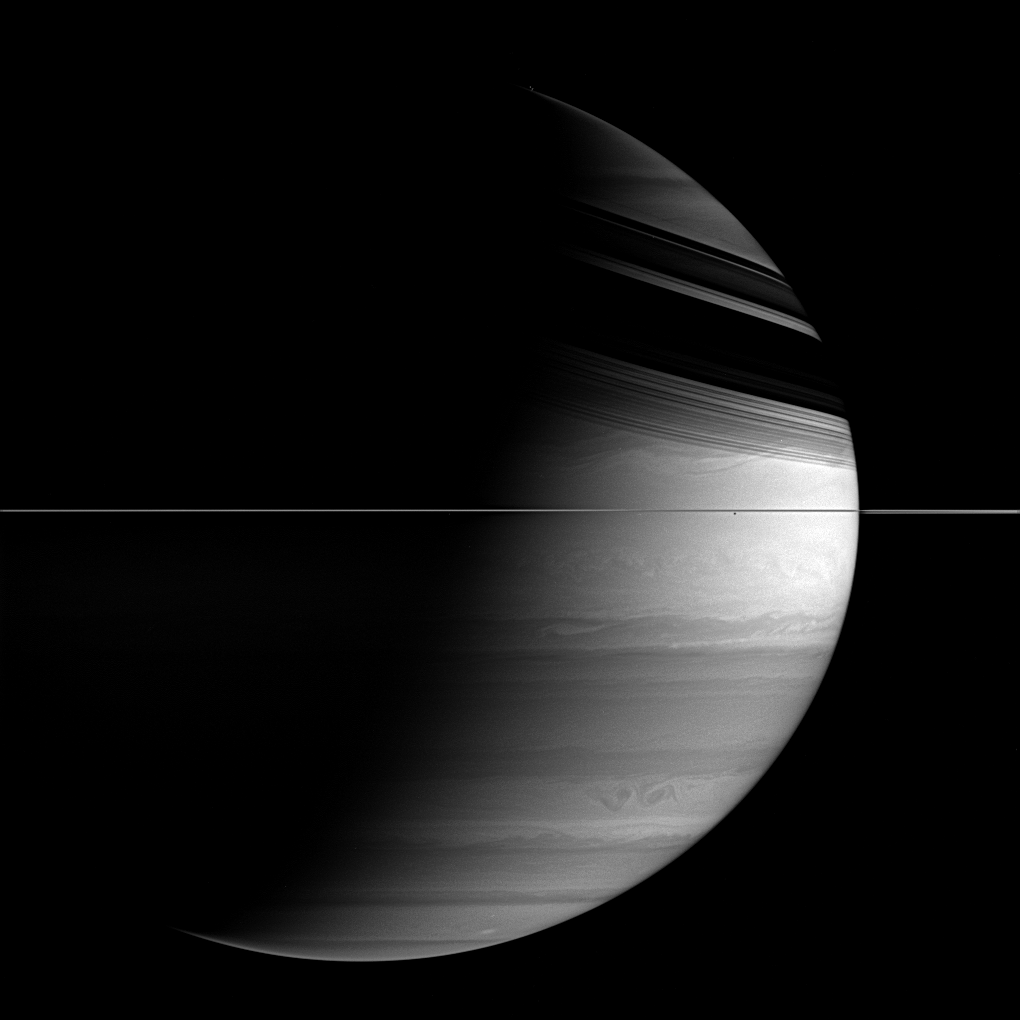

Waves and Shear

This remarkably detailed view of Saturn’s clouds reveals waves at the northern boundary of the bright equatorial zone, presumably associated both with the strong wind shear there and also the difference in density across the boundary with the band to the north. The intense eastward-flowing jet at the equator makes the edges of the equatorial zone among the most strongly sheared on the planet.

To the south, two dark ovals embrace, while dark ring shadows blanket the north. The moon Janus (181 kilometers, or 113 miles across) occupies a mere two pixels beneath the rings, at right of center.

The image was taken with the Cassini spacecraft wide-angle camera on March 16, 2006, using a filter sensitive to wavelengths of infrared light centered at 728 nanometers. The view was acquired at a distance of approximately 2 million kilometers (1.3 million miles) from Saturn. The image scale is 118 kilometers (73 miles) per pixel.

The Cassini-Huygens mission is a cooperative project of NASA, the European Space Agency and the Italian Space Agency. The Jet Propulsion Laboratory, a division of the California Institute of Technology in Pasadena, manages the mission for NASA’s Science Mission Directorate, Washington, D.C. The Cassini orbiter and its two onboard cameras were designed, developed and assembled at JPL. The imaging operations center is based at the Space Science Institute in Boulder, Colo.

Credit: NASA/JPL/Space Science Institute